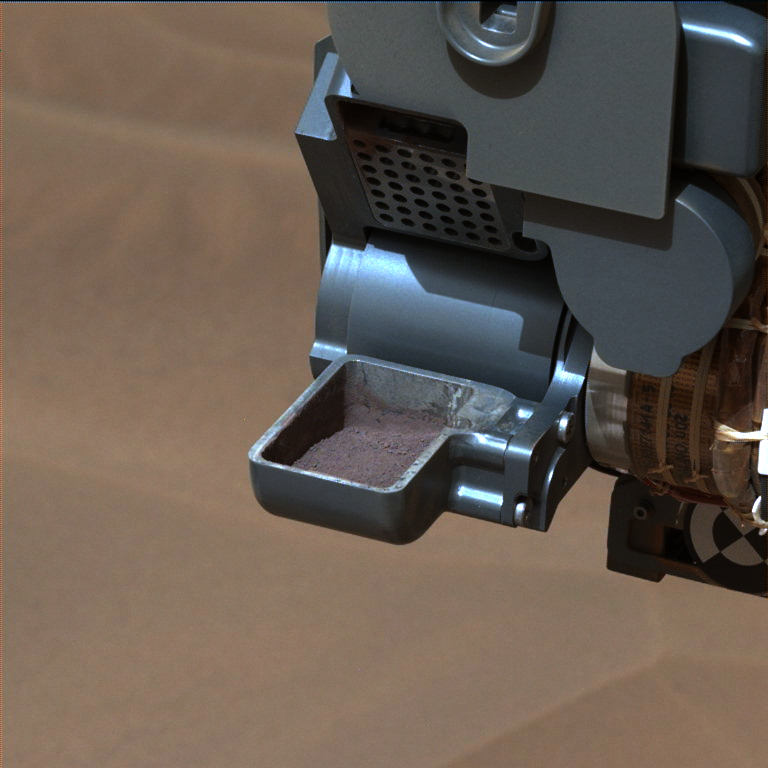

‘Confidence Hills’ Drill Powder in Scoop

This image from NASA’s Curiosity rover shows a sample of powdered rock extracted by the rover’s drill from the “Confidence Hills” target — the first rock drilled after Curiosity reached the base of Mount Sharp in September 2014.

The image was taken after the sample was transferred from the drill to the rover’s scoop. In subsequent steps, the sample was sieved, and portions of it delivered to the Chemistry and Mineralogy (CheMin) instrument (see PIA19038). The scoop is 1.8 inches (4.5 centimeters) wide.

The image was obtained by Curiosity’s Mast Camera (Mastcam) instrument on Sept. 28, 2014, or Sol 762, Curiosity’s 762nd Martian day of operations. The image has been white-balanced to show what the sample would look like under daytime lighting conditions on Earth.

NASA’s Jet Propulsion Laboratory, a division of the California Institute of Technology, Pasadena, manages the Mars Science Laboratory Project for NASA’s Science Mission Directorate, Washington. JPL designed and built the project’s Curiosity rover. Malin Space Science Systems, San Diego, built and operates the rover’s Mastcam.

Credit: NASA/JPL-Caltech/MSSS